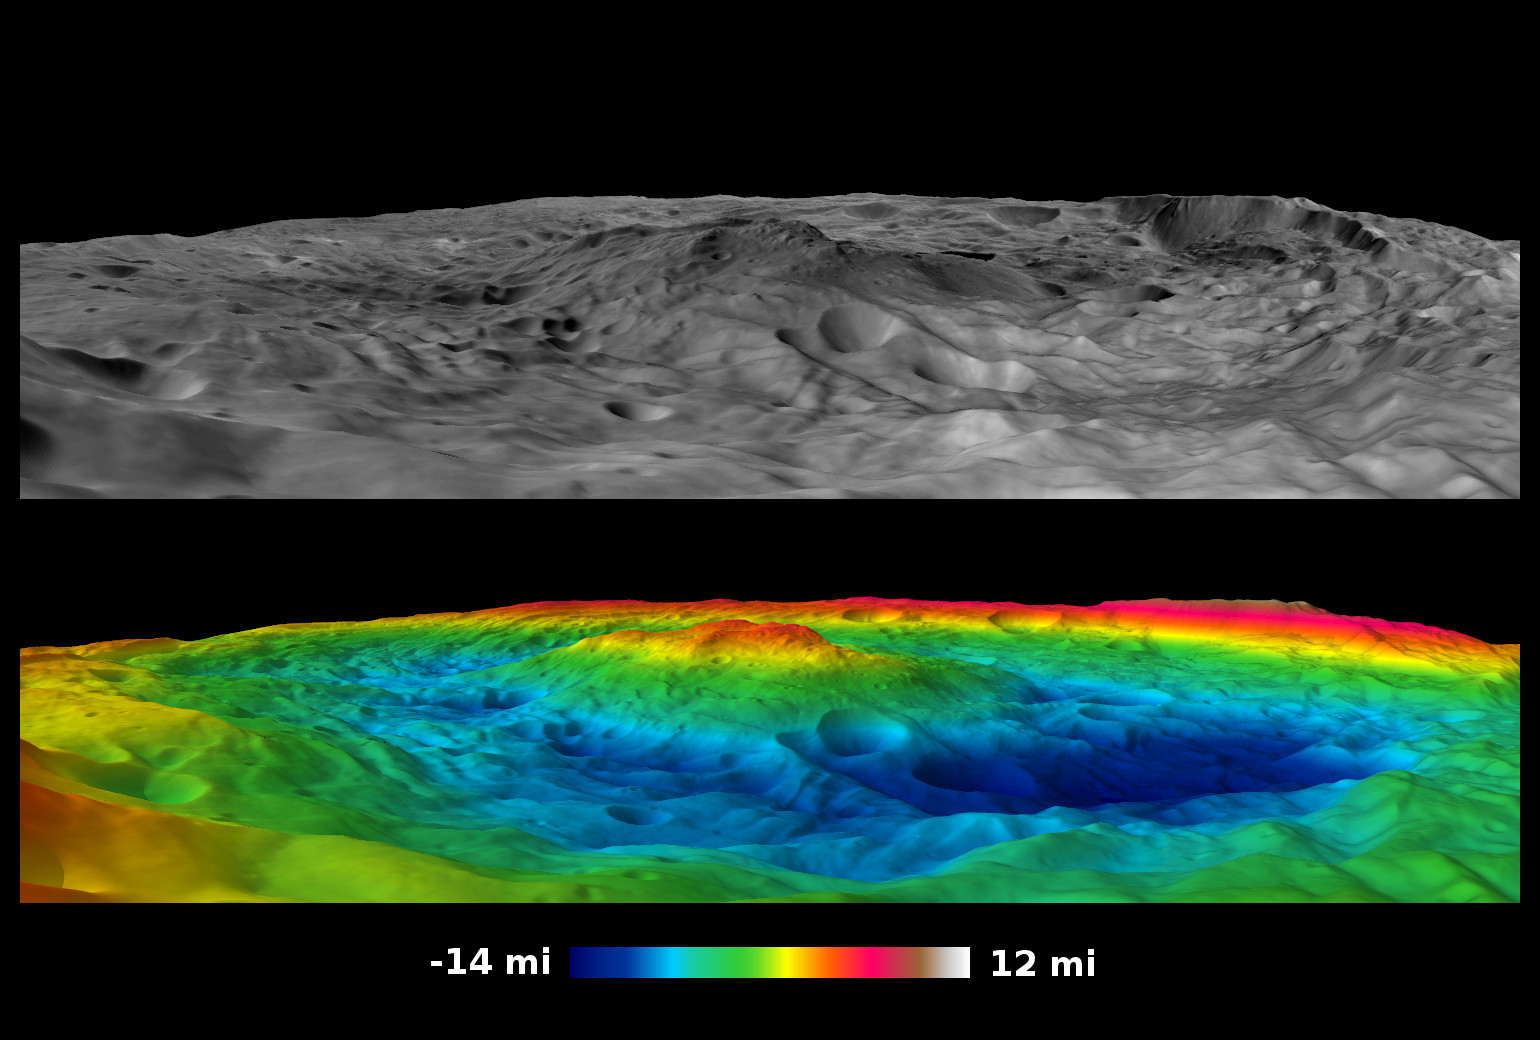

South Pole Vistas

Scientists with NASA’s Dawn mission have created perspective views of the Rheasilvia impact basin on the giant asteroid Vesta. Rheasilvia is located in Vesta’s southern hemisphere.

The movie shows 360-degree views from inside Rheasilvia. The black-and-white perspective view was made by laying a global image mosaic from Dawn’s survey phase (1,700 miles or 2,750 kilometers in altitude) over a topographic shape model. The colorized view was made by laying a color-coded height map over the topography. Red indicates higher areas and blue indicates lower areas. The central mountain is approximately 110 miles (180 kilometers) wide and 12 to 15 miles (20 to 25 kilometers) tall. Cliffs 9 to 12 miles (15 to 20 kilometers) high are seen along parts of the edge of the basin.

A still image showing the black-and-white view from the Rheasilvia rim, with the corresponding colorized topography image, is also included here.

The images used to create these vistas were obtained by Dawn’s framing camera from Aug. 11 to Nov. 2, 2011.

The Dawn mission to Vesta and Ceres is managed by NASA’s Jet Propulsion Laboratory, a division of the California Institute of Technology in Pasadena, for NASA’s Science Mission Directorate, Washington. UCLA is responsible for overall Dawn mission science. The Dawn framing cameras were developed and built under the leadership of the Max Planck Institute for Solar System Research, Katlenburg-Lindau, Germany, with significant contributions by DLR German Aerospace Center, Institute of Planetary Research, Berlin, and in coordination with the Institute of Computer and Communication Network Engineering, Braunschweig. The framing camera project is funded by the Max Planck Society, DLR and NASA/JPL.

Credit: NASA/JPL-Caltech/UCLA/MPS/DLR/IDA/PSI